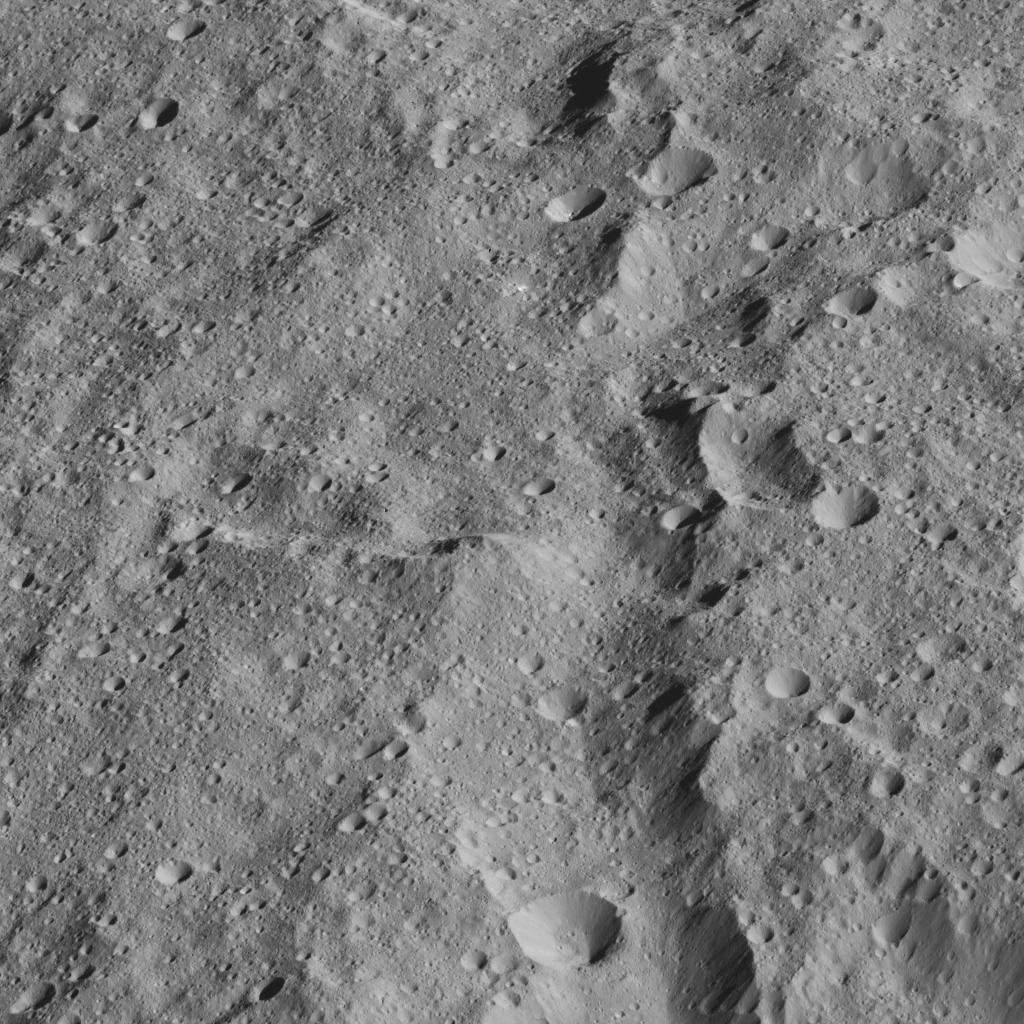

Dawn LAMO Image 206

This slightly oblique view from NASA’s Dawn spacecraft shows terrain at the equator of Ceres. The image is centered at 0 degrees latitude, 291 degrees east longitude.

Dawn took this image on June 13, 2016, from its low-altitude mapping orbit, at a distance of about 240 miles (385 kilometers) above the surface. The image resolution is 120 feet (35 meters) per pixel.

Dawn’s mission is managed by JPL for NASA’s Science Mission Directorate in Washington. Dawn is a project of the directorate’s Discovery Program, managed by NASA’s Marshall Space Flight Center in Huntsville, Alabama. UCLA is responsible for overall Dawn mission science. Orbital ATK, Inc., in Dulles, Virginia, designed and built the spacecraft. The German Aerospace Center, the Max Planck Institute for Solar System Research, the Italian Space Agency and the Italian National Astrophysical Institute are international partners on the mission team.

Credit: NASA/JPL-Caltech/UCLA/MPS/DLR/IDA